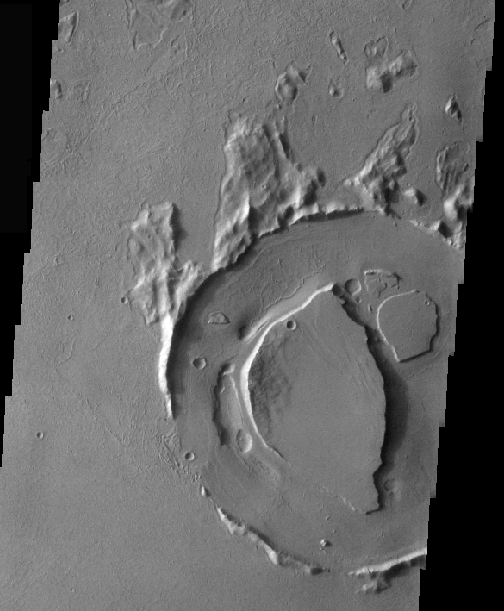

Refilled Crater

The interior of this crater has undergone at least two episodes of modification. At some time the crater interior was filled by material to approximately the high of the crater rim. Then erosion occurs, removing some of the infill but leaving the two plateaus in the center. Finally, the crater has been infilled a second time. The latest fill is lava.

Image information: VIS instrument. Latitude 13.5, Longitude 284.3 East (75.7 West). 36 meter/pixel resolution.

Note: this THEMIS visual image has not been radiometrically nor geometrically calibrated for this preliminary release. An empirical correction has been performed to remove instrumental effects. A linear shift has been applied in the cross-track and down-track direction to approximate spacecraft and planetary motion. Fully calibrated and geometrically projected images will be released through the Planetary Data System in accordance with Project policies at a later time.

NASA’s Jet Propulsion Laboratory manages the 2001 Mars Odyssey mission for NASA’s Office of Space Science, Washington, D.C. The Thermal Emission Imaging System (THEMIS) was developed by Arizona State University, Tempe, in collaboration with Raytheon Santa Barbara Remote Sensing. The THEMIS investigation is led by Dr. Philip Christensen at Arizona State University. Lockheed Martin Astronautics, Denver, is the prime contractor for the Odyssey project, and developed and built the orbiter. Mission operations are conducted jointly from Lockheed Martin and from JPL, a division of the California Institute of Technology in Pasadena.

Credit: NASA/JPL/Arizona State University